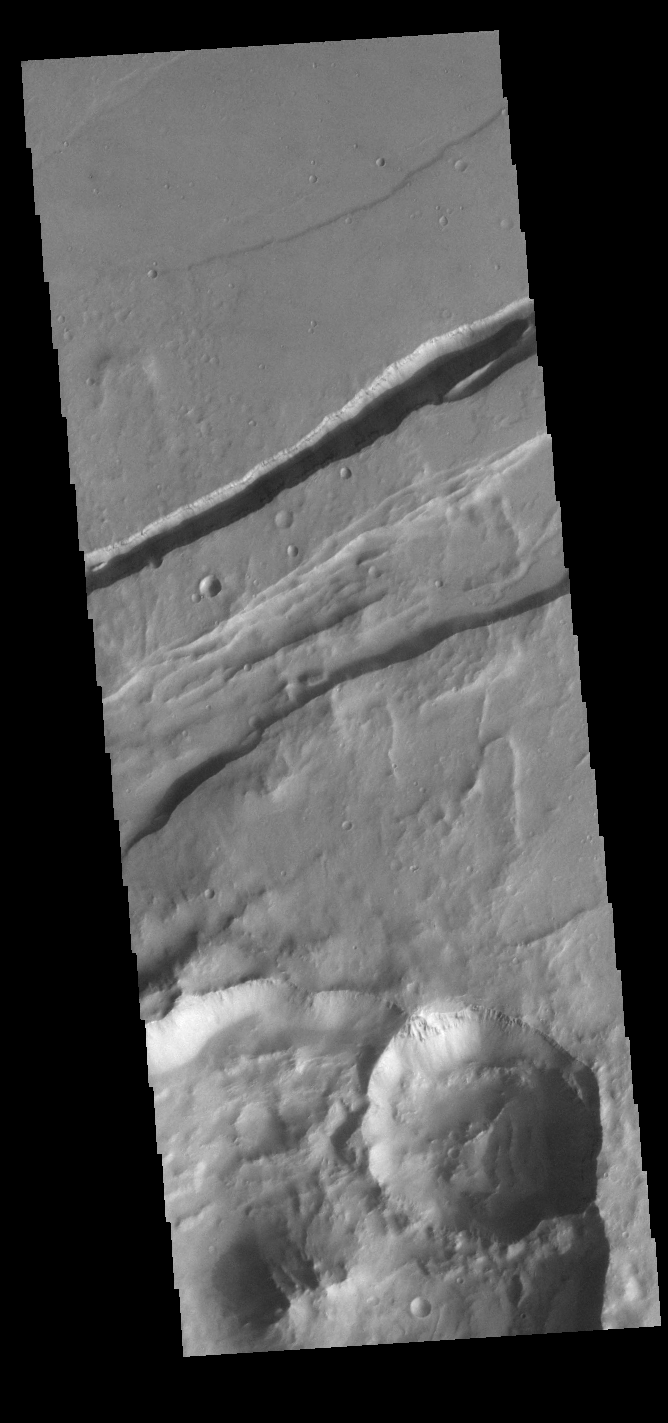

Sirenum Fossae

The linear depressions in this VIS image are part of Sirenum Fossae. These depressions are called graben, which form by the down drop of material between two parallel faults. The faults are caused by tectonic stresses in the region. The Sirenum Fossae graben are 2735km (1700 miles) long.

Credit: NASA/JPL-Caltech/ASU